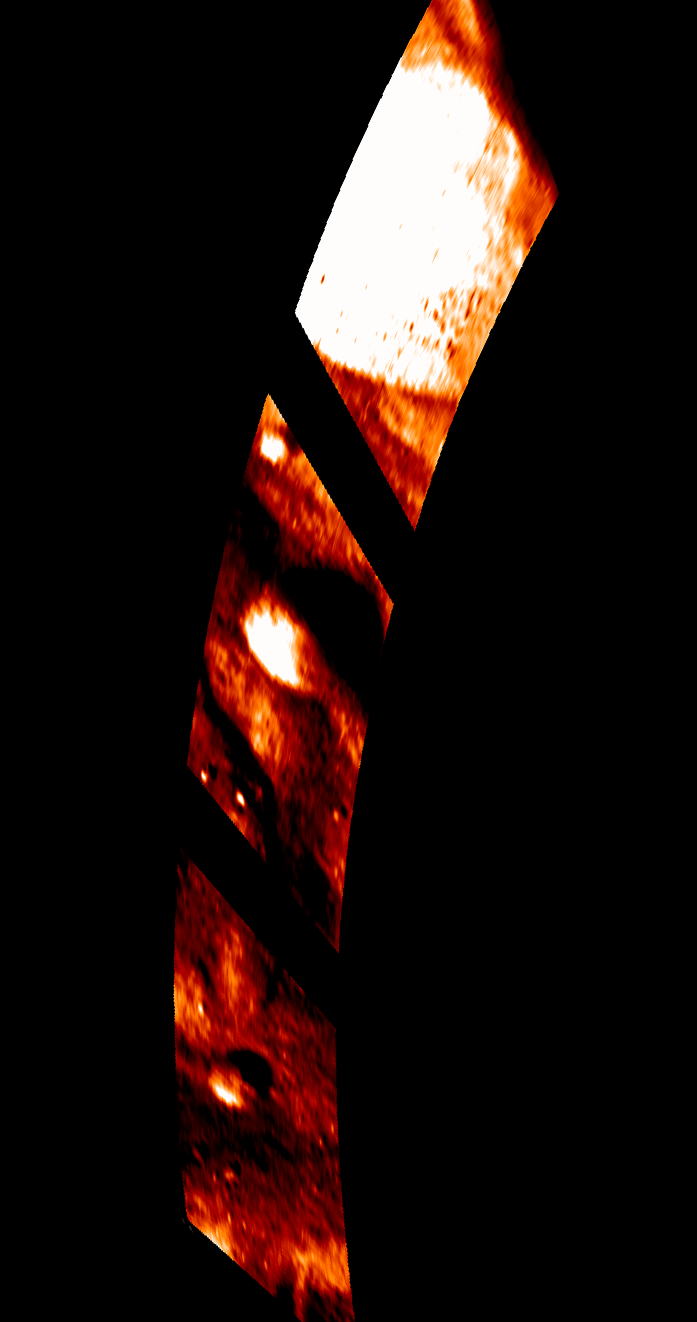

Tarpeia Temperature

This colorized image from NASA’s Dawn mission shows temperature variations at Tarpeia crater, near the south pole of the giant asteroid Vesta. It was obtained by the visible and infrared mapping spectrometer. The white areas are the warmest, measuring about minus 10 degrees Fahrenheit (minus 23 degrees Celsius). The dark areas are the coldest, with temperatures at or below minus 150 degrees Fahrenheit (minus 100 degrees Celsius), the bottom of the visible and infrared mapping spectrometer’s range.

The variations in the red shading indicate the intensity of the emitted light in the 5-micron wavelength, which is indicative of the surface temperature.

The visible and infrared mapping spectrometer obtained the images during Dawn’s low-altitude mapping orbit (130 miles or 210 kilometers in altitude) on Feb. 5, 2012.

The Dawn mission to Vesta and Ceres is managed by NASA’s Jet Propulsion Laboratory, a division of the California Institute of Technology in Pasadena, for NASA’s Science Mission Directorate, Washington. UCLA is responsible for overall Dawn mission science. The visible and infrared mapping spectrometer was provided by the Italian Space Agency and is managed by the Italy’s National Institute for Astrophysics, Rome, in collaboration with Selex Galileo, where it was built.

Credit: NASA/JPL-Caltech/UCLA/INAF